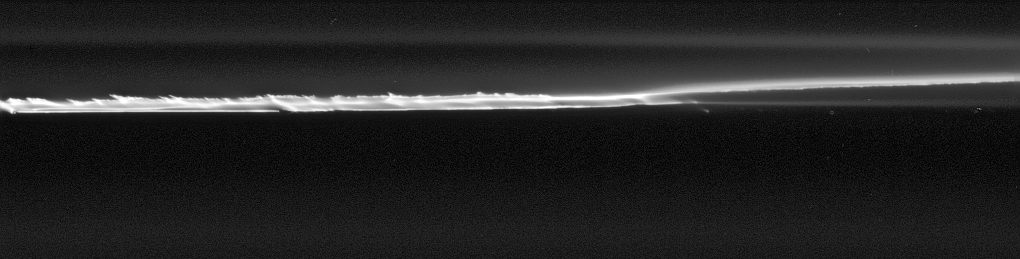

Shearing Core

This close-up view of the core of Saturn’s narrow outlying F ring provides an unprecedented look at the fine scale structure of this highly perturbed ring.

Like PIA08290, the structure seen here could be further evidence of the gravitational effects of small moons orbiting in the F ring region. The moons could produce the basic structure which then starts to shear — the inner/lower part of the F ring core orbits Saturn faster than the outer/upper part — giving rise to the slanted features.

The image was taken in visible light with the Cassini spacecraft narrow-angle camera on Sept. 25, 2006 at a distance of approximately 254,000 kilometers (158,000 miles) from Saturn and at a Sun-Saturn-spacecraft, or phase, angle of 28 degrees. Scale in the original image was 1 kilometer (3,845 feet) per pixel. The image has been magnified by a factor of two and contrast enhanced.

The Cassini-Huygens mission is a cooperative project of NASA, the European Space Agency and the Italian Space Agency. The Jet Propulsion Laboratory, a division of the California Institute of Technology in Pasadena, manages the mission for NASA’s Science Mission Directorate, Washington, D.C. The Cassini orbiter and its two onboard cameras were designed, developed and assembled at JPL. The imaging operations center is based at the Space Science Institute in Boulder, Colo.

Credit: NASA/JPL/Space Science Institute